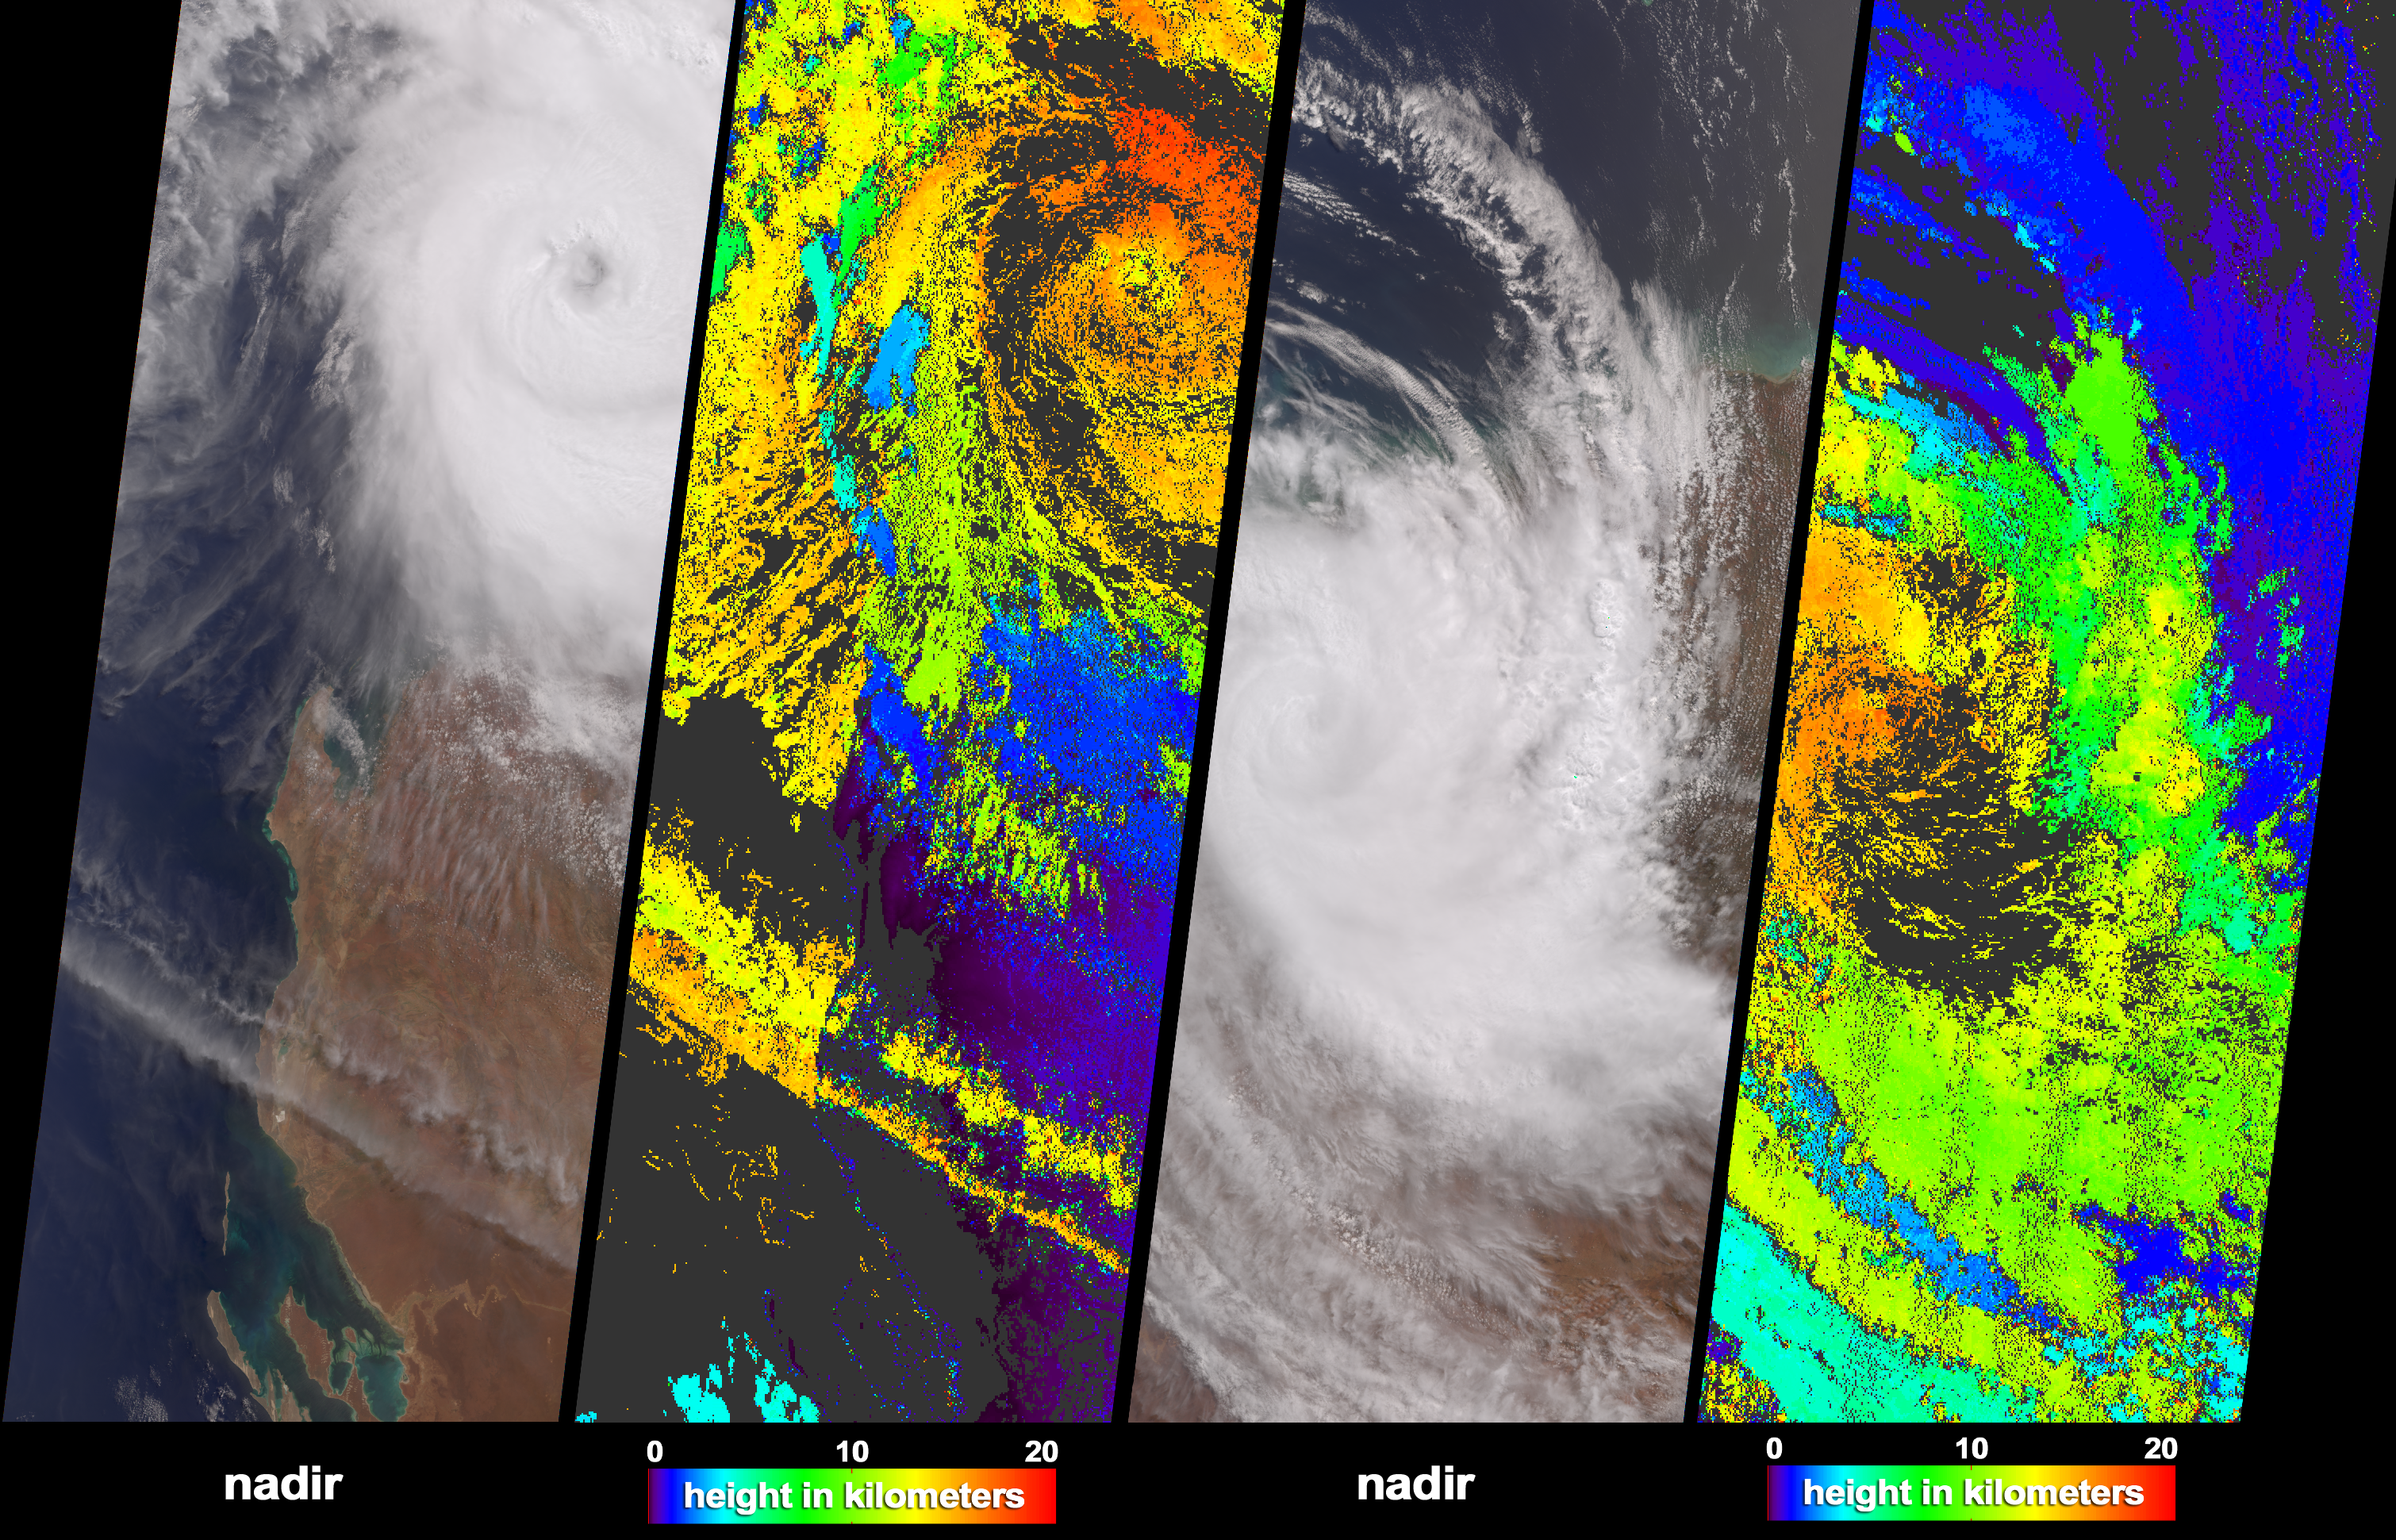

Tropical Cyclone Monty Strikes Western Australia

The Multi-angle Imaging SpectroRadiometer (MISR) acquired these natural color images and cloud top height measurements for Monty before and after the storm made landfall over the remote Pilbara region of Western Australia, on February 29 and March 2, 2004 (shown as the left and right-hand image sets, respectively). On February 29, Monty was upgraded to category 4 cyclone status. After traveling inland about 300 kilometers to the south, the cyclonic circulation had decayed considerably, although category 3 force winds were reported on the ground. Some parts of the drought-affected Pilbara region received more than 300 millimeters of rainfall, and serious and extensive flooding has occurred.

The natural color images cover much of the same area, although the right-hand panels are offset slightly to the east. Automated stereoscopic processing of data from multiple MISR cameras was utilized to produce the cloud-top height fields. The distinctive spatial patterns of the clouds provide the necessary contrast to enable automated feature matching between images acquired at different view angles. The height retrievals are at this stage uncorrected for the effects of the high winds associated with cyclone rotation. Areas where heights could not be retrieved are shown in dark gray.

The Multi-angle Imaging SpectroRadiometer observes the daylit Earth continuously and every 9 days views the entire globe between 82 degrees north and 82 degrees south latitude. These data products were generated from a portion of the imagery acquired during Terra orbits 22335 and 22364. The panels cover an area of about 380 kilometers x 985 kilometers, and utilize data from blocks 105 to 111 within World Reference System-2 paths 115 and 113.

MISR was built and is managed by NASA’s Jet Propulsion Laboratory, Pasadena, CA, for NASA’s Office of Earth Science, Washington, DC. The Terra satellite is managed by NASA’s Goddard Space Flight Center, Greenbelt, MD. JPL is a division of the California Institute of Technology.

Credit: NASA/GSFC/LaRC/JPL, MISR Team